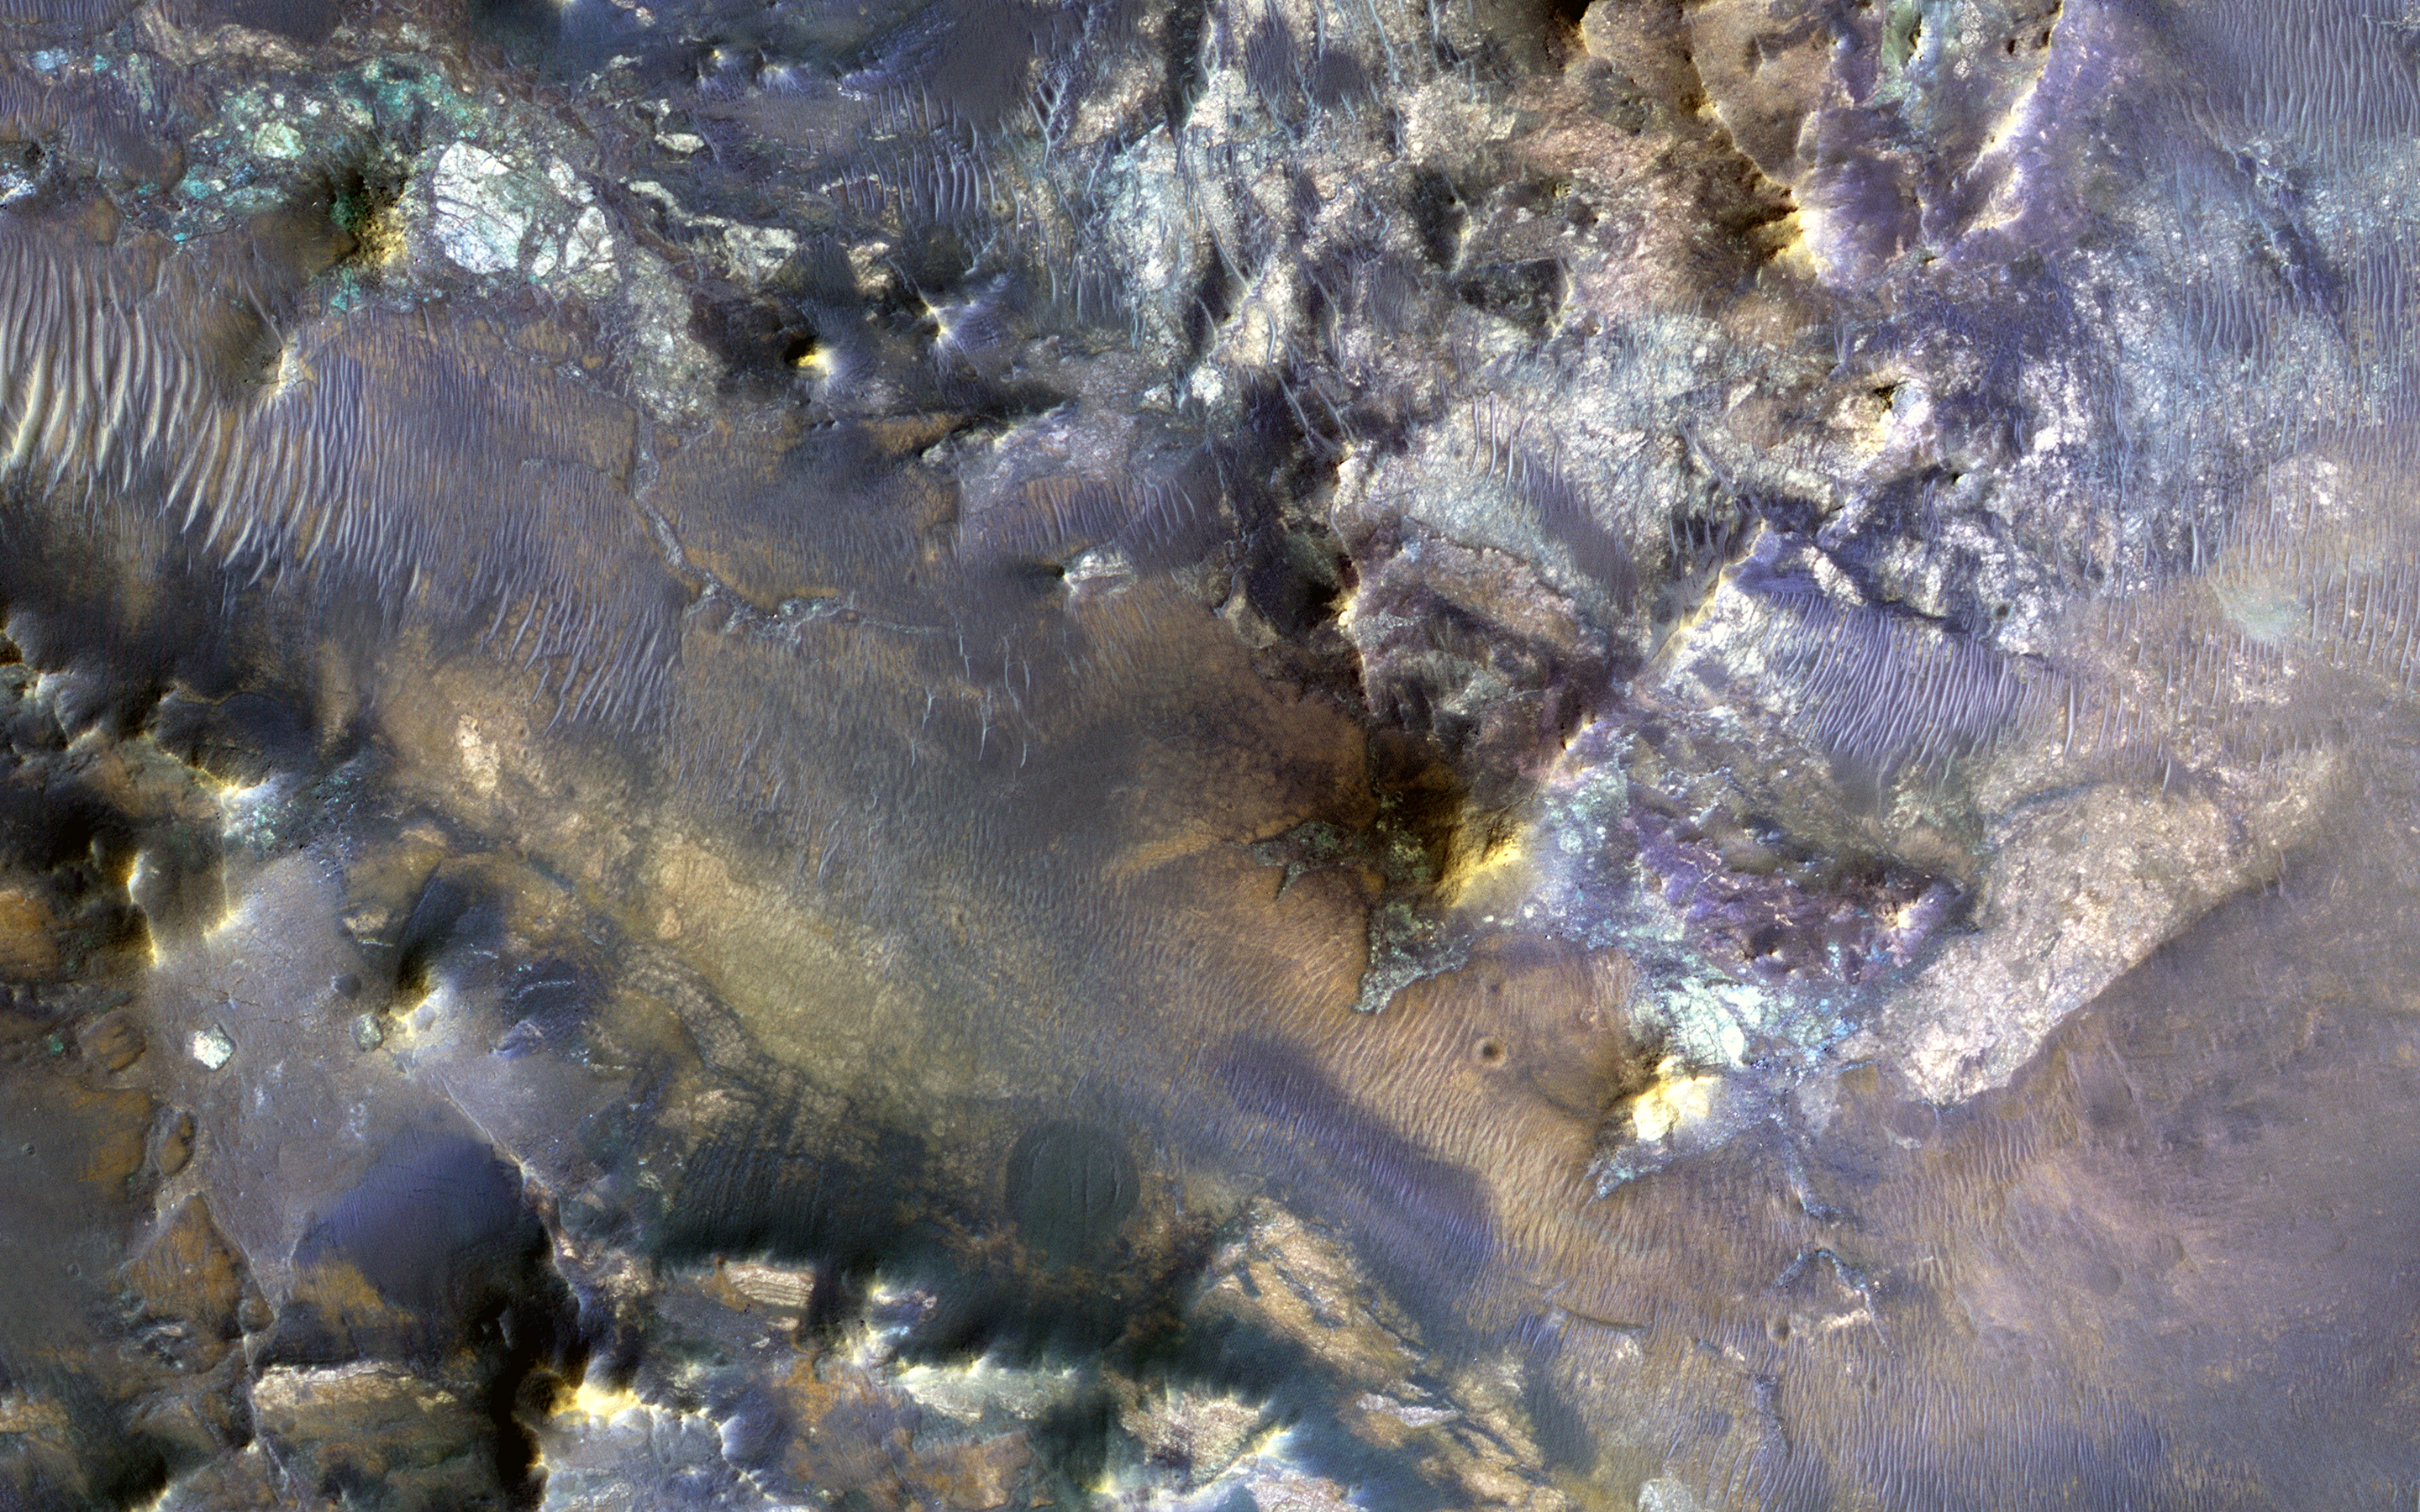

Colorful Hargraves

Hargraves Crater is located on the northwestern margin of Isidis Basin, a region that hosts many proposed future Mars landing sites such as nearby Jezero Crater and the Nili Fossae trough.

This image covers the ejecta along the southern margin of Hargraves and shows an impressive variety of rock types, as indicated by the range in color diversity.

The University of Arizona, Tucson, operates HiRISE, which was built by Ball Aerospace & Technologies Corp., Boulder, Colo. NASA’s Jet Propulsion Laboratory, a division of the California Institute of Technology in Pasadena, manages the Mars Reconnaissance Orbiter Project for NASA’s Science Mission Directorate, Washington.

Credit: NASA/JPL-Caltech/Univ. of Arizona